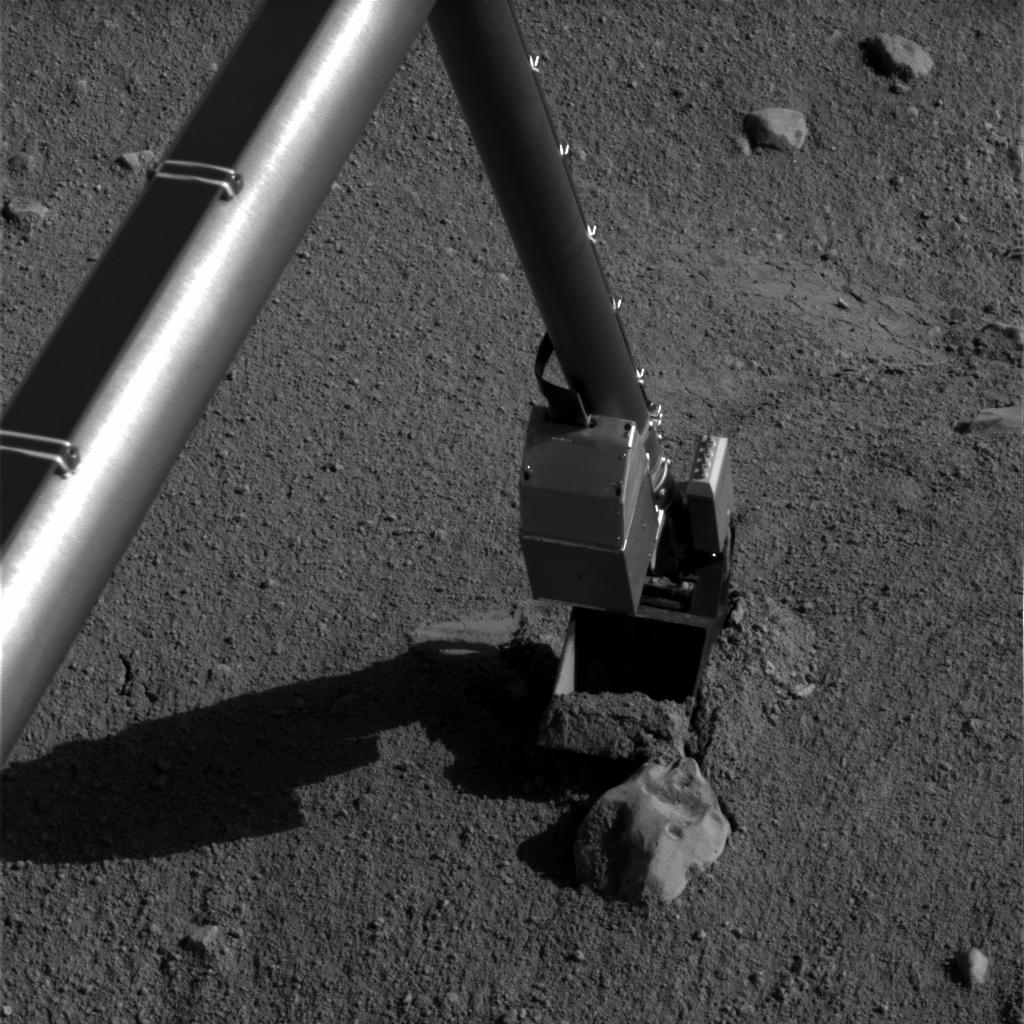

Phoenix Robotic Arm connects with ‘Alice’

NASA’s Phoenix Mars Lander’s Robotic Arm comes into contact with a rock informally named “Alice” near the “Snow White” trench.

This image was acquired by Phoenix’s NASA’s Surface Stereo Imager on July 13 during the 48th Martian day, or sol, since Phoenix landed.

For scale, the width of the scoop at the end of the arm is about 8.5 centimeters (3.3 inches).

The Phoenix Mission is led by the University of Arizona, Tucson, on behalf of NASA. Project management of the mission is by NASA’s Jet Propulsion Laboratory, Pasadena, Calif. Spacecraft development is by Lockheed Martin Space Systems, Denver.

Photojournal Note: As planned, the Phoenix lander, which landed May 25, 2008 23:53 UTC, ended communications in November 2008, about six months after landing, when its solar panels ceased operating in the dark Martian winter.

Credit: NASA/JPL-Caltech/University of Arizona/Texas A&M University